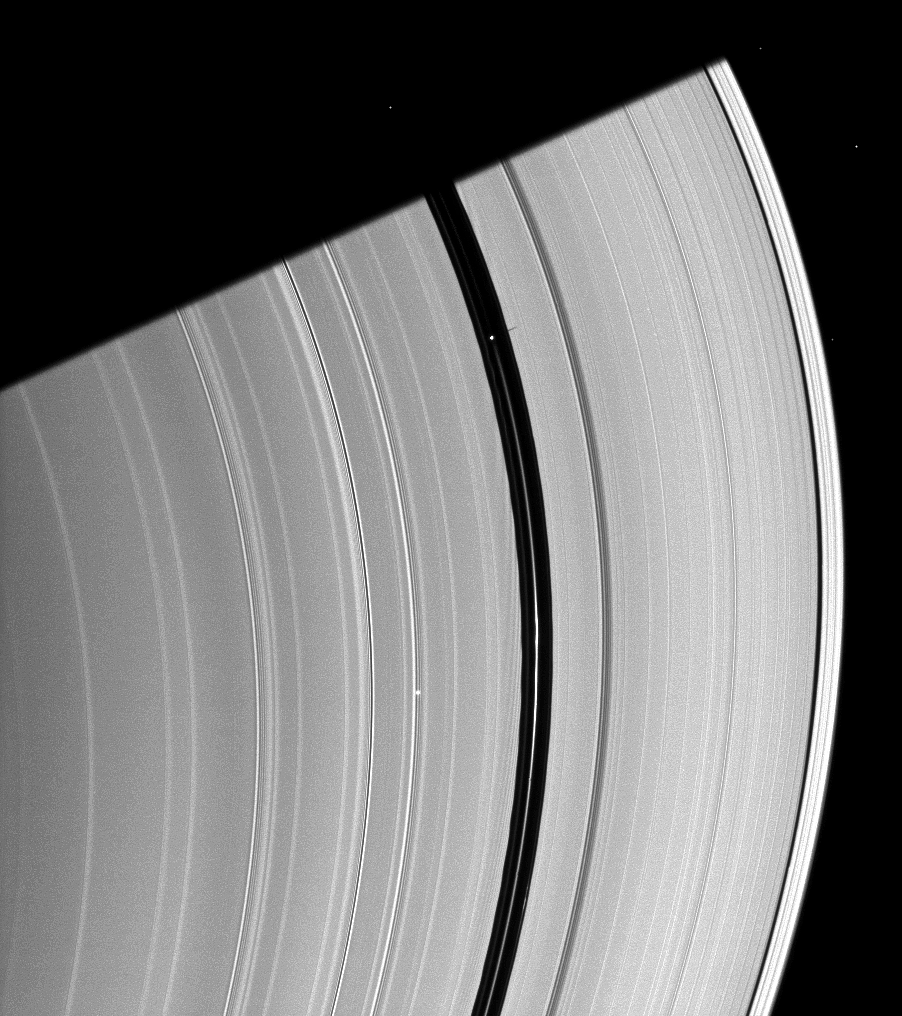

Pan’s Effects

Saturn’s moon Pan, orbiting in the Encke Gap near the top of the image, casts a short shadow on the A ring in this image taken about six months after the planet’s August 2009 equinox.

Pan (28 kilometers, or 17 miles across) also creates dark wakes, which can faintly be seen here immediately interior to the inner edge of the Encke Gap. See PIA07537 for another example.

The shadow of the planet is cast diagonally across the rings at the top of the image. Five background stars are visible.

The novel illumination geometry that accompanies equinox lowers the sun’s angle to the ringplane, significantly darkens the rings, and causes out-of-plane structures to look anomalously bright and cast shadows across the rings. These scenes are possible only during the few months before and after Saturn’s equinox, which occurs only once in about 15 Earth years. Before and after equinox, Cassini’s cameras have spotted not only the predictable shadows of some of Saturn’s moons (see PIA11657), but also the shadows of newly revealed vertical structures in the rings themselves (see PIA11665).

This view looks toward the southern, unilluminated side of the rings from about 17 degrees below the ringplane.

The image was taken in visible light with the Cassini spacecraft narrow-angle camera on Jan. 8, 2010. The view was acquired at a distance of approximately 1.7 million kilometers (1.1 million miles) from Saturn. Image scale is 10 kilometers (6 miles) per pixel.

The Cassini-Huygens mission is a cooperative project of NASA, the European Space Agency and the Italian Space Agency. The Jet Propulsion Laboratory, a division of the California Institute of Technology in Pasadena, manages the mission for NASA’s Science Mission Directorate, Washington, D.C. The Cassini orbiter and its two onboard cameras were designed, developed and assembled at JPL. The imaging operations center is based at the Space Science Institute in Boulder, Colo.

Credit: NASA/JPL/Space Science Institute